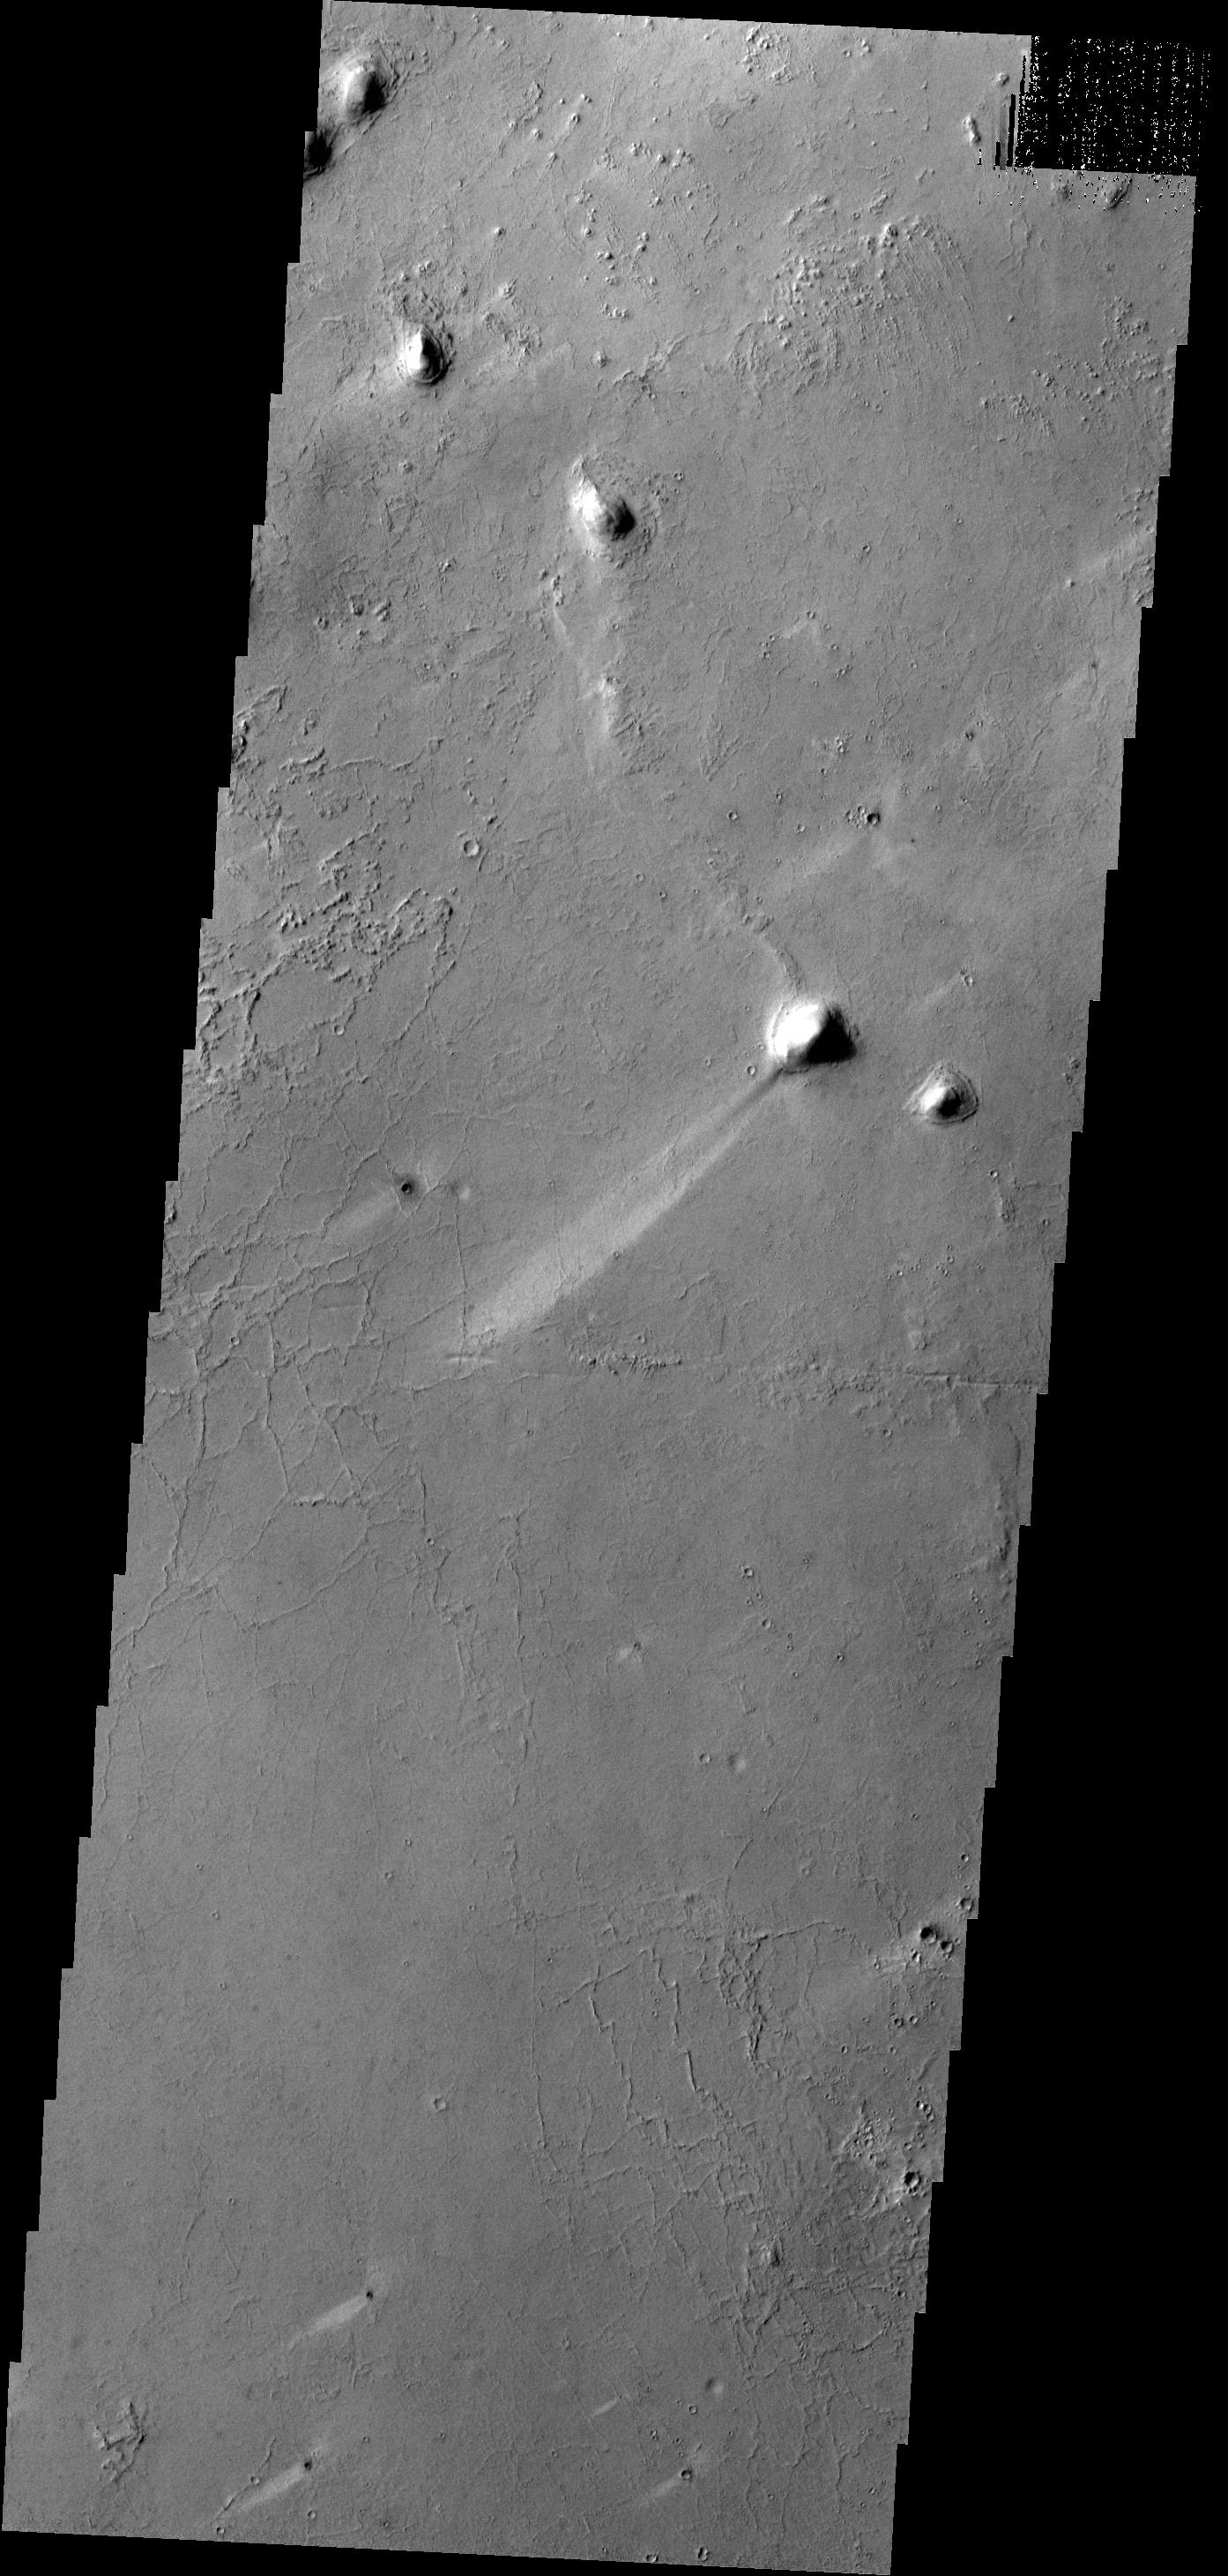

Windstreaks

A long, narrow windstreak has formed in the lee of this hill in the Tartarus Montes. Several small dark craters also have windstreaks.

Credit: NASA/JPL-Caltech/ASU